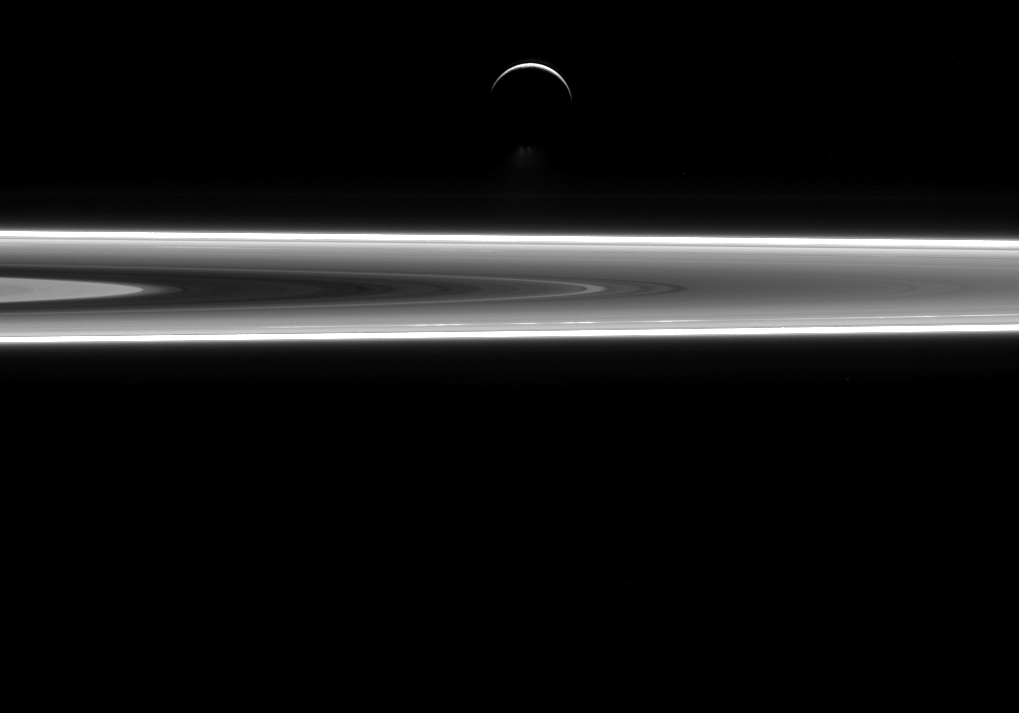

Water World

Although Enceladus and Saturn’s rings are largely made up of water ice, they show very different characteristics. The small ring particles are too tiny to retain internal heat and have no way to get warm, so they are frozen and geologically dead. Enceladus, on the other hand, is subject to forces that heat its interior to this very day. This results in its famous south polar water jets, which are just visible above the moon’s dark, southern limb, along with a sub-surface ocean.

Recent work by Cassini scientists suggests that Enceladus (313 miles or 504 kilometers across) has a global ocean of liquid water under its surface. This discovery increases scientists’ interest in Enceladus and the quest to understand the role of water in the development of life in the solar system. (For more on the sub-surface ocean, see this story.)

This view looks toward the unilluminated side of the rings from about 0.3 degrees below the ring plane. The image was taken in visible light with the Cassini spacecraft narrow-angle camera on July 29, 2015.

The view was acquired at a distance of approximately 630,000 miles (1.0 million kilometers) from Enceladus and at a Sun-Enceladus-spacecraft, or phase angle of 155 degrees. Image scale is 4 miles (6 kilometers) per pixel.

The Cassini mission is a cooperative project of NASA, ESA (the European Space Agency) and the Italian Space Agency. The Jet Propulsion Laboratory, a division of the California Institute of Technology in Pasadena, manages the mission for NASA’s Science Mission Directorate, Washington. The Cassini orbiter and its two onboard cameras were designed, developed and assembled at JPL. The imaging operations center is based at the Space Science Institute in Boulder, Colorado.

Credit: NASA/JPL-Caltech/Space Science Institute